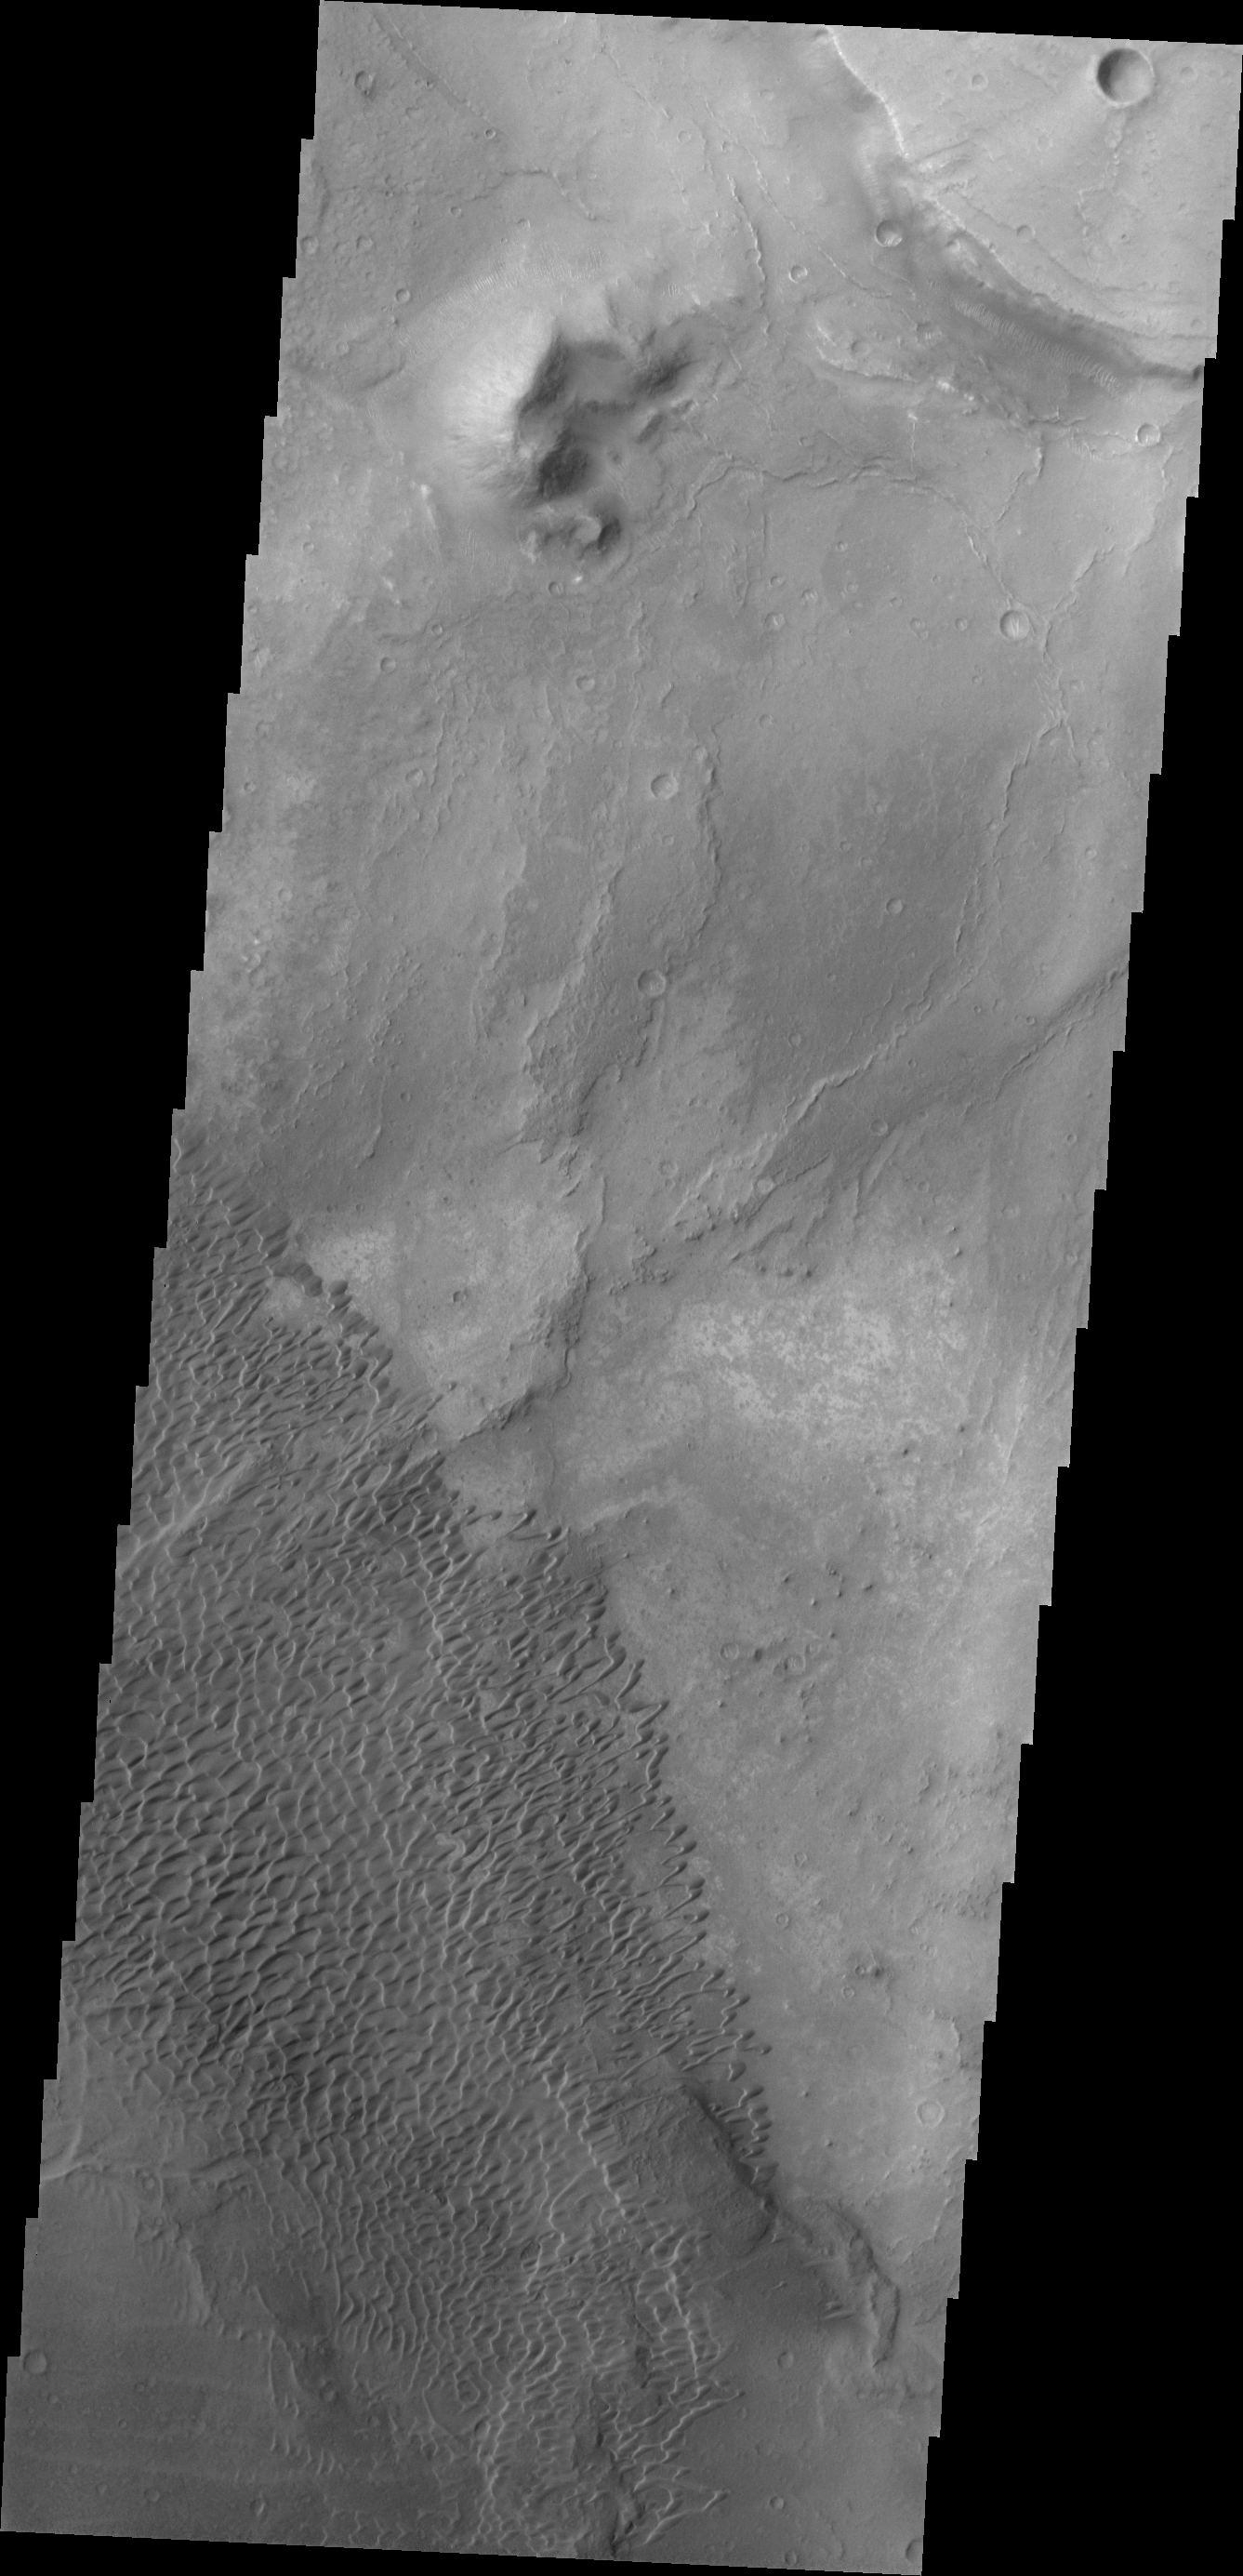

Investigating Mars: Nili and Meroe Paterae

This image shows part of the Nili Patera dune field. High resolution imaging by other spacecraft has revealed that the dunes in this region are moving. Winds are blowing the dunes across a rough surface of regional volcanic lava flows. The paterae are calderas on the volcanic complex called Syrtis Major Planum. Dunes are found in both Nili and Meroe Paterae and in the region between the two calderas.

The Odyssey spacecraft has spent over 15 years in orbit around Mars, circling the planet more than 69000 times. It holds the record for longest working spacecraft at Mars. THEMIS, the IR/VIS camera system, has collected data for the entire mission and provides images covering all seasons and lighting conditions. Over the years many features of interest have received repeated imaging, building up a suite of images covering the entire feature. From the deepest chasma to the tallest volcano, individual dunes inside craters and dune fields that encircle the north pole, channels carved by water and lava, and a variety of other feature, THEMIS has imaged them all. For the next several months the image of the day will focus on the Tharsis volcanoes, the various chasmata of Valles Marineris, and the major dunes fields. We hope you enjoy these images!

Credit: NASA/JPL-Caltech/ASU